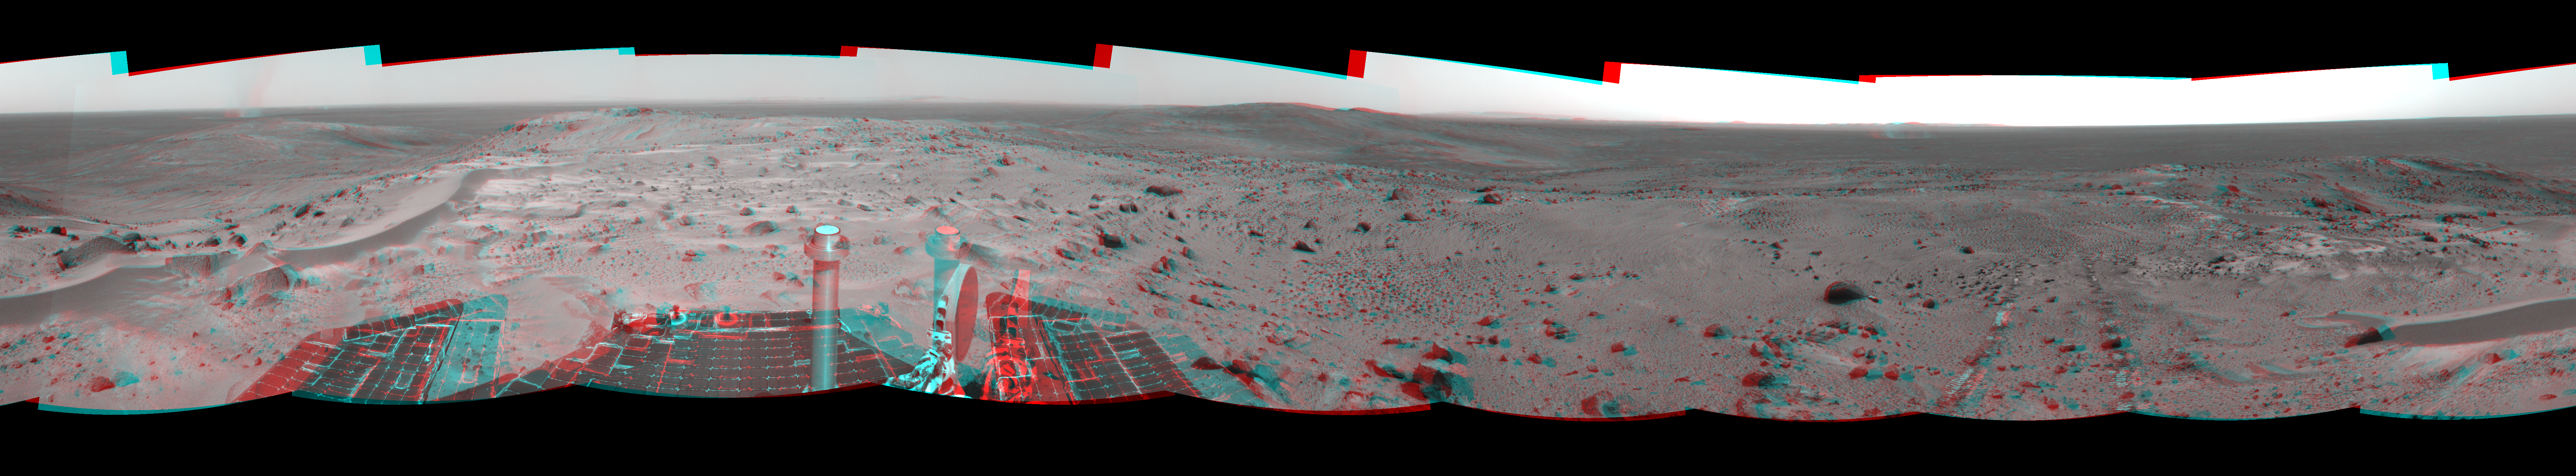

A Great Place to Watch the Weather (3-D)

In this time of year when Mars is most likely to be covered by global dust storms, NASA’s Spirit rover has been experiencing relative calm. In fact, the martian winds have been quite beneficial, clearing dust from the rover’s solar panels and increasing the solar energy available for driving to new places and conducting scientific experiments.

Another thing the martian wind has done is send hundreds of dust devils spinning across the surface of the planet. From Spirit’s high perch approximately 90 meters (295 feet) above the surrounding plains, as shown in this image taken from the summit of “Husband Hill,” three dust devils are clearly visible in the plains of Gusev Crater. Planetary Scientist Ron Greeley of Arizona State University, Tempe, describes the whirling vortices of wind and dust as “vacuum cleaners” that were first seen in images from the Viking Orbiter in 1985, though their existence was predicted as early as 1964.

The most prominent dust devil in this image, visible on the left side of the 360-degree panorama, is one of the closest seen by Spirit. It is about 2 kilometers (1.2 miles) away from the rover, about 90 meters (295 feet) in diameter at its widest point, and 275 meters (902 feet) tall. Its flux is about 1 kilogram per second, meaning it is picking up about 2 pounds of sediment each second and moving it around.

The smaller dust devil just to the right of the largest one is 2.5 to 3 kilometers (1.6 to 1.9 miles) away and is churning up about 0.5 kilograms (1 pound) per second. Both are north of the rover’s position and are moving in an east-southeast direction. On the right side of the mosaic shown here is a third dust devil.

Greeley has calculated that if the number and frequency of dust devils Spirit has encountered are similarly spaced throughout Gusev Crater, the crater probably experiences about 90,000 dust devils per martian day, or sol. Collectively, the whirlwinds lift and redeposit an estimated 4.5 million kilograms (9.9 million U.S. pounds) of sediment per sol.

Spirit took this mosaic of images with its navigation camera on sol 581 (Aug. 22). Straight ahead, just east of the rover, is the summit of “Husband Hill.” The 360-degree field of view is presented in a cylindrical-perspective projection with geometrical seam correction.

Credit: NASA/JPL-Caltech